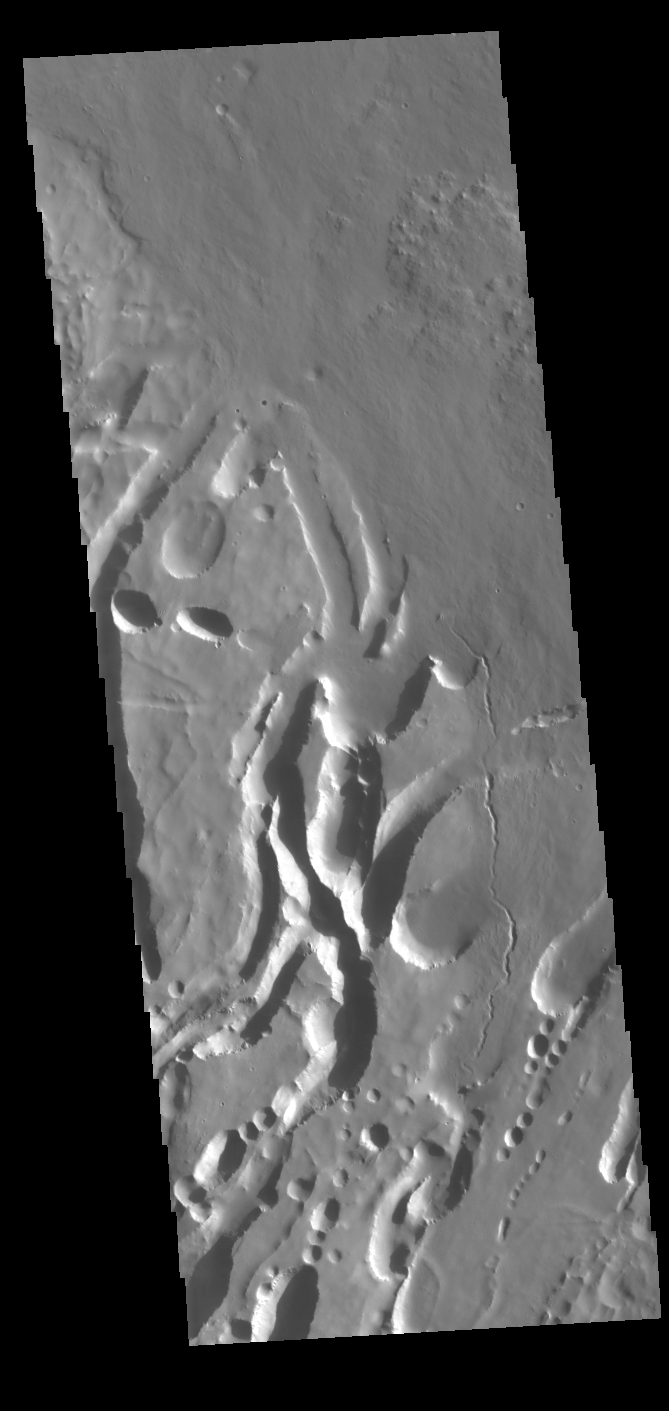

Arsia Mons Flank

The three large aligned Tharsis volcanoes are Arsia Mons, Pavonis Mons and Ascreaus Mons (from south to north). There are collapse features on all three volcanoes, on the southwestern and northeastern flanks. This alignment may indicate a large fracture/vent system was responsible for the eruptions that formed all three volcanoes. This VIS image shows part of the southern flank of Arsia Mons, along the center of the aligned fracture system. The scalloped depressions are most likely created by collapse of the roof of lava tubes. Lava tubes originate during eruption event, when the margins of a flow harden around a still flowing lava stream. When an eruption ends these can become hollow tubes within the flow. With time, the roof of the tube may collapse into the empty space below. The tubes are linear, so the collapse of the roof creates a linear depression. In this region, the complexity of the collapse and faulting has created a unique surface. This region has collapse depressions with floors at a variety of elevations and depression sizes from small to large.

Arsia Mons is the southernmost of the Tharsis volcanoes. It is 270 miles (450km) in diameter, almost 12 miles (20km) high, and the summit caldera is 72 miles (120km) wide. For comparison, the largest volcano on Earth is Mauna Loa. From its base on the sea floor, Mauna Loa measures only 6.3 miles high and 75 miles in diameter. A large volcanic crater known as a caldera is located at the summit of all of the Tharsis volcanoes. These calderas are produced by massive volcanic explosions and collapse. The Arsia Mons summit caldera is larger than many volcanoes on Earth.

Credit: NASA/JPL-Caltech/ASU